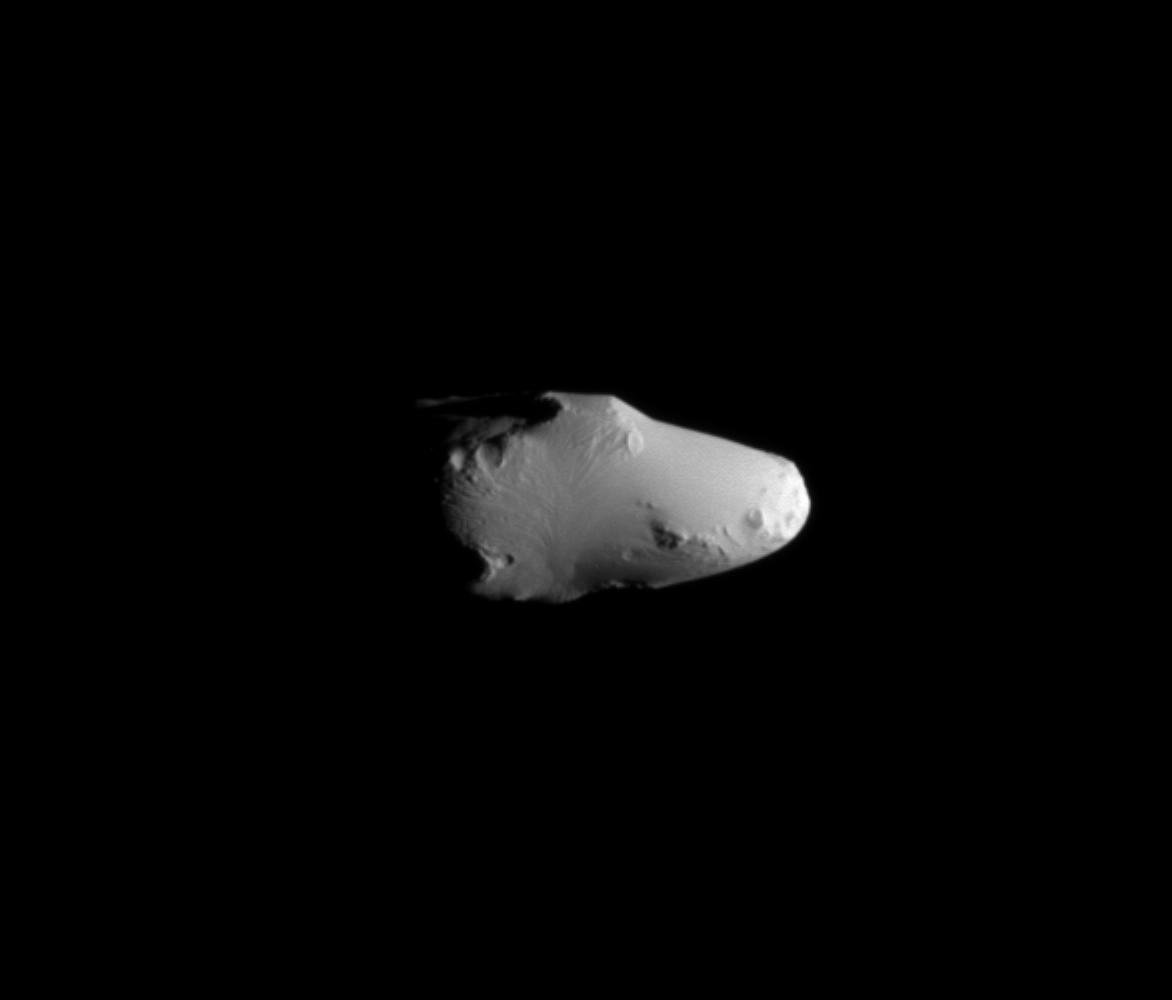

Calypso Close Up

The Cassini spacecraft’s February 2010 encounter with Calypso yielded this incredibly detailed view of this Trojan moon.

Irregularly shaped Calypso is one of two Trojan moons of the larger moon Tethys; Calypso trails Tethys in its orbit by 60 degrees. See

PIA07633

to learn more about Calypso and its fellow Tethys Trojan, Telesto. Like Telesto, Calypso’s smooth surface does not appear to retain the record of intense cratering that most of Saturn’s other moons possess (see

PIA07702

).

This view looks toward the leading hemisphere of Calypso (21 kilometers, or 13 miles across). North on Calypso is up and rotated 1 degree to the left. The image was taken in visible light with the Cassini spacecraft narrow-angle camera on Feb. 13, 2010. The view was acquired at a distance of approximately 21,000 kilometers (13,000 miles) from Calypso and at a Sun-Calypso-spacecraft, or phase, angle of 75 degrees. Scale in the original image was 128 meters (420 feet) per pixel. The image has been magnified by a factor of two and contrast-enhanced to aid visibility.

The Cassini-Huygens mission is a cooperative project of NASA, the European Space Agency and the Italian Space Agency. The Jet Propulsion Laboratory, a division of the California Institute of Technology in Pasadena, manages the mission for NASA’s Science Mission Directorate, Washington, D.C. The Cassini orbiter and its two onboard cameras were designed, developed and assembled at JPL. The imaging operations center is based at the Space Science Institute in Boulder, Colo.

Credit: NASA/JPL/Space Science Institute